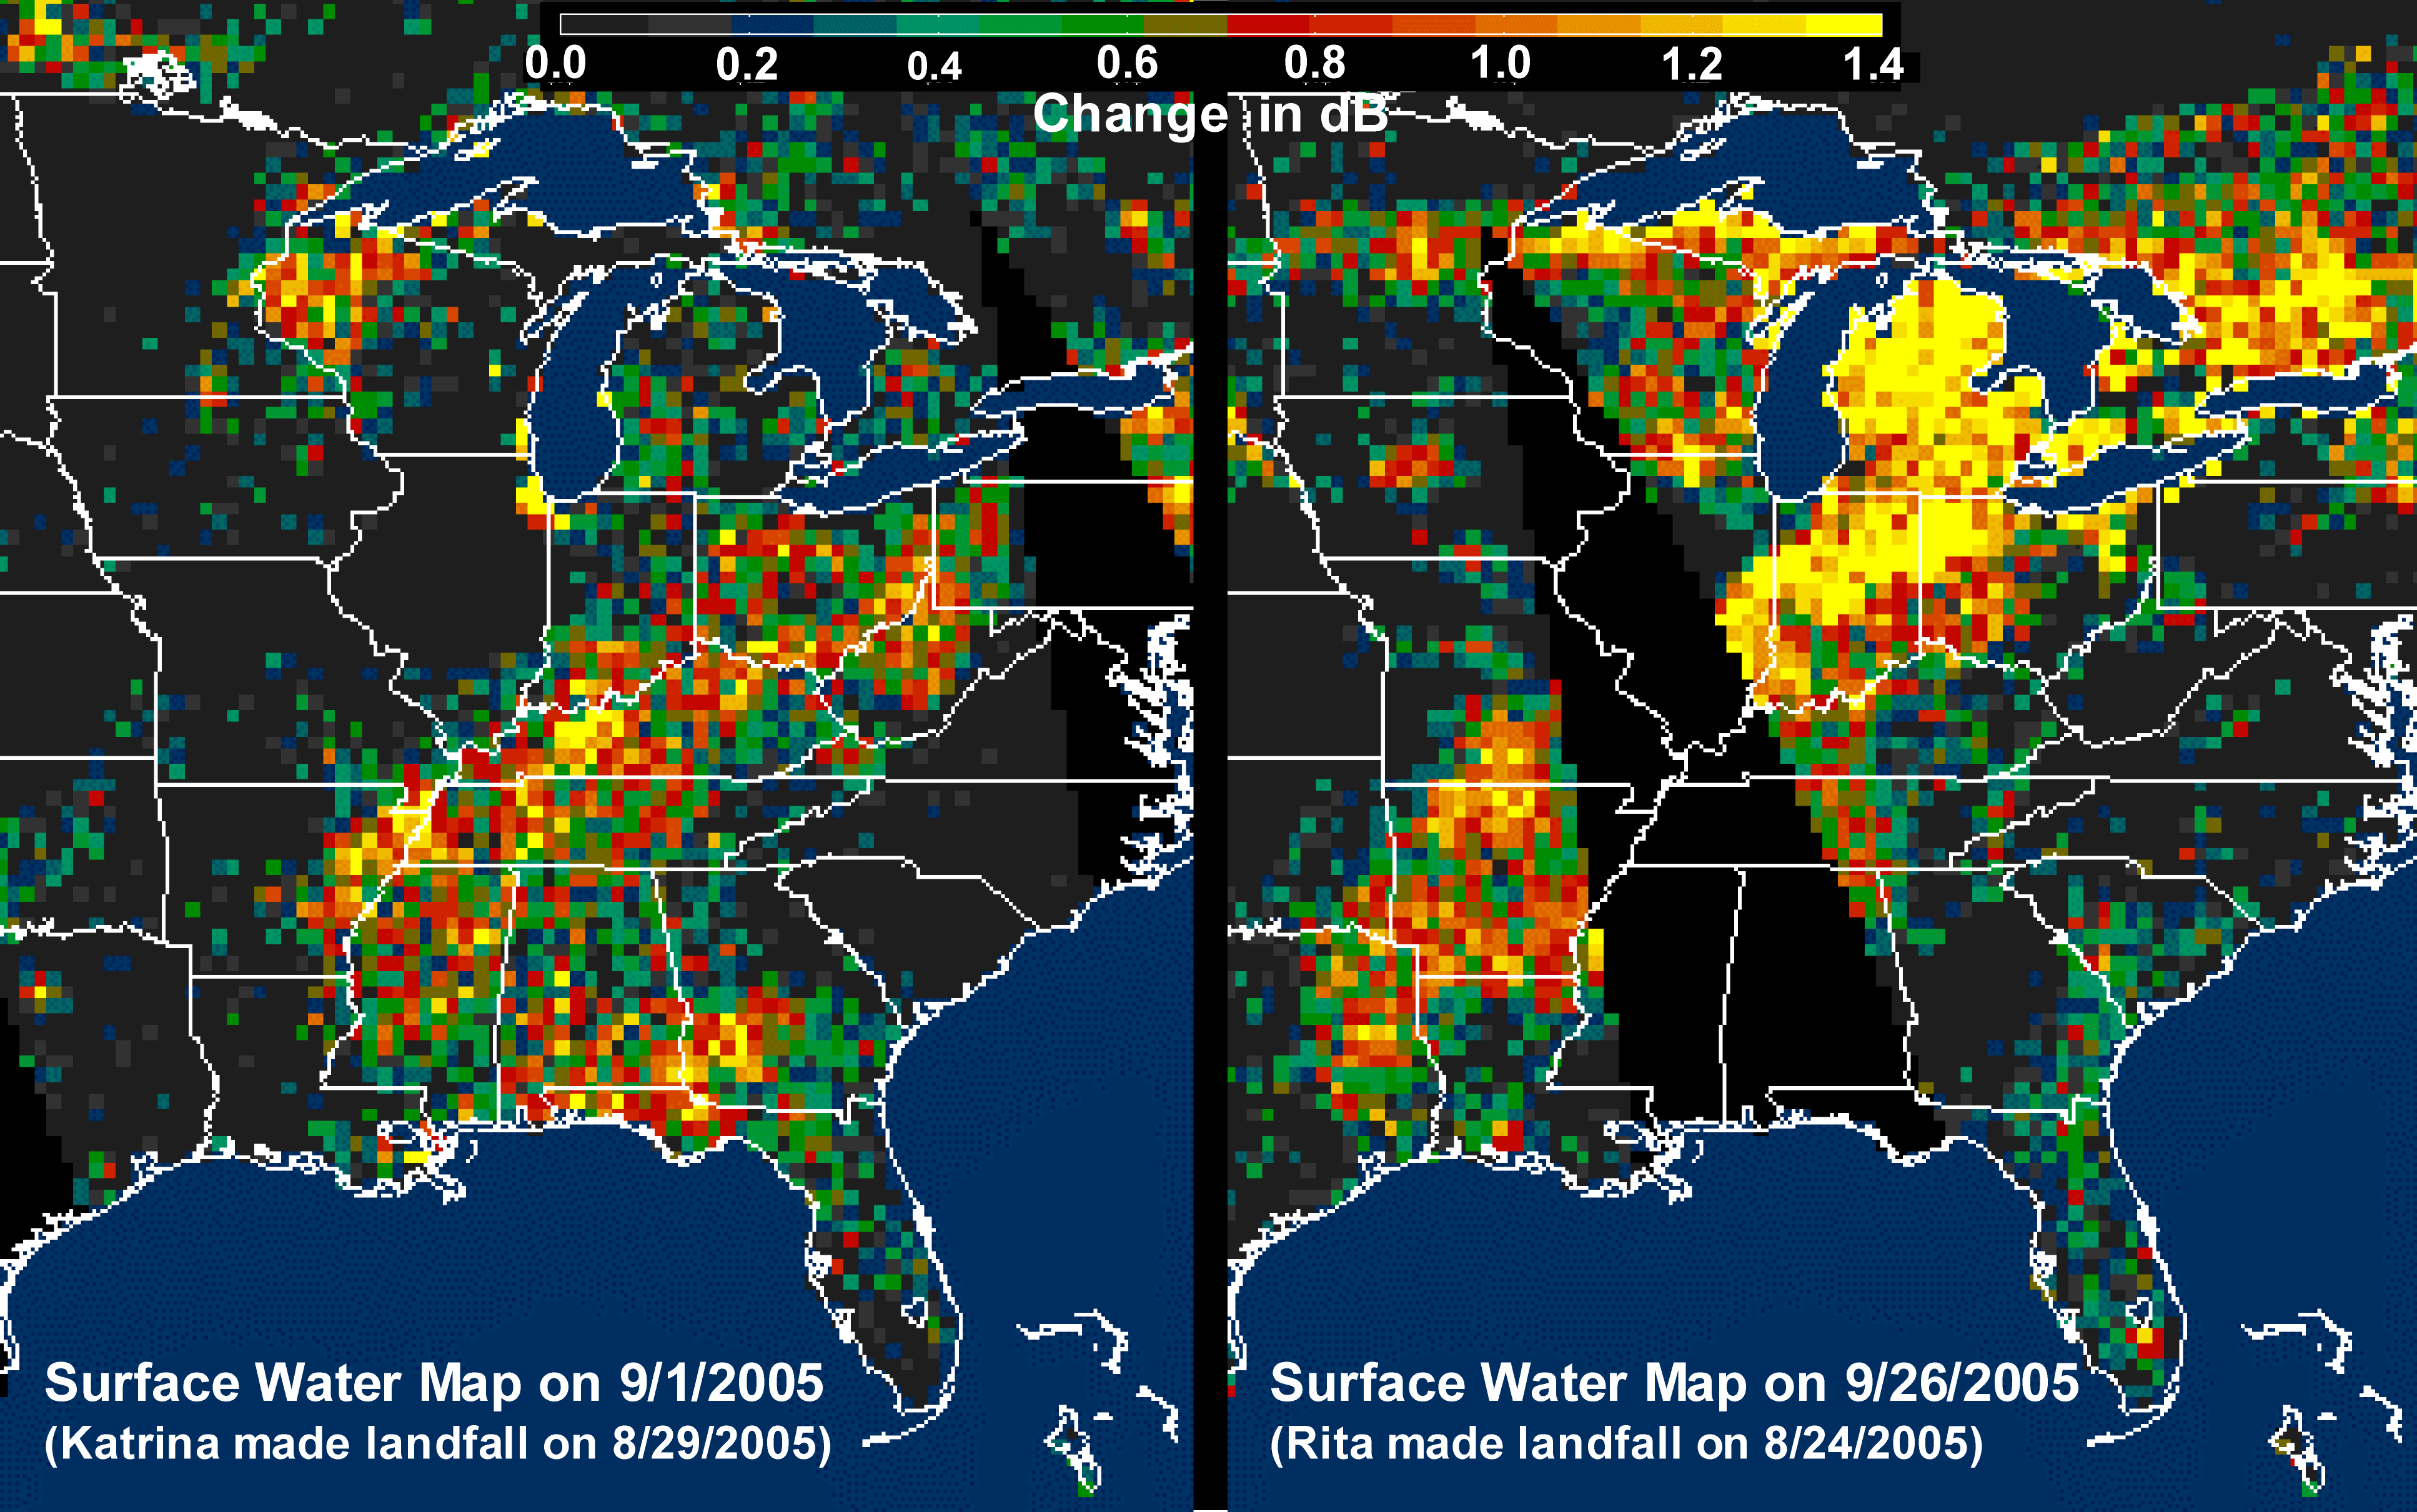

Distribution Patterns of LandSurface Water from Hurricanes Katrina and Rita

The above images, derived from NASA QuikScat satellite data, show the extensive pattern of rain water deposited by Hurricanes Katrina and Rita on land surfaces over several states in the southern and eastern United States. These results demonstrate the capability of satellite scatterometers to monitor changes in surface water on land.

The color scale depicts increases in radar backscatter (in decibels) between the current measurement and the mean of measurements obtained during the previous two weeks. The backscatter can be calibrated to measure increases in surface soil moisture resulting from rainfall. The yellow color corresponds to an increase of approximately 10 percent or more in surface soil moisture according to the calibration site of Lonoke, Ark.

The two hurricanes deposited excessive rainfall over extensive regions of the Mississippi River basin. Basins the size of the Mississippi can take up to several weeks before such excess rainfall significantly increases the amount of river discharge in large rivers such as the Mississippi. With hurricane season not over until November 30, the potential exists for significant flooding, particularly if new rain water is deposited by new hurricanes when river discharge peaks up as a result of previous rainfalls. River discharge should be closely monitored to account for this factor in evaluating potential flood conditions in the event of further hurricanes.

For more information about the storm, please visit the National Hurricane Center.

QuikScat Background
NASA’s Quick Scatterometer (QuikScat) spacecraft was launched from Vandenberg Air Force Base, California on June 19, 1999. QuikScat carriesthe SeaWinds scatterometer, a specialized microwave radar that measures near-surface wind speed and direction under all weather and cloud conditions over the Earth’s oceans. More information about the QuikScat mission and observations is available at http://winds.jpl.nasa.gov. QuikScat is managed for NASA’s Science Mission Directorate, Washington, DC, by NASA’s Jet Propulsion Laboratory, Pasadena, CA. JPL also built the SeaWinds radar instrument and is providing ground science processing systems. NASA’s Goddard Space Flight Center, Greenbelt, MD, managed development of the satellite, designed and built by Ball Aerospace & Technologies Corp., Boulder, CO. The National Oceanic and Atmospheric Administration has contributed support to ground systems processing and related activities.

Credit: NASA/JPL/QuikScat Science Team